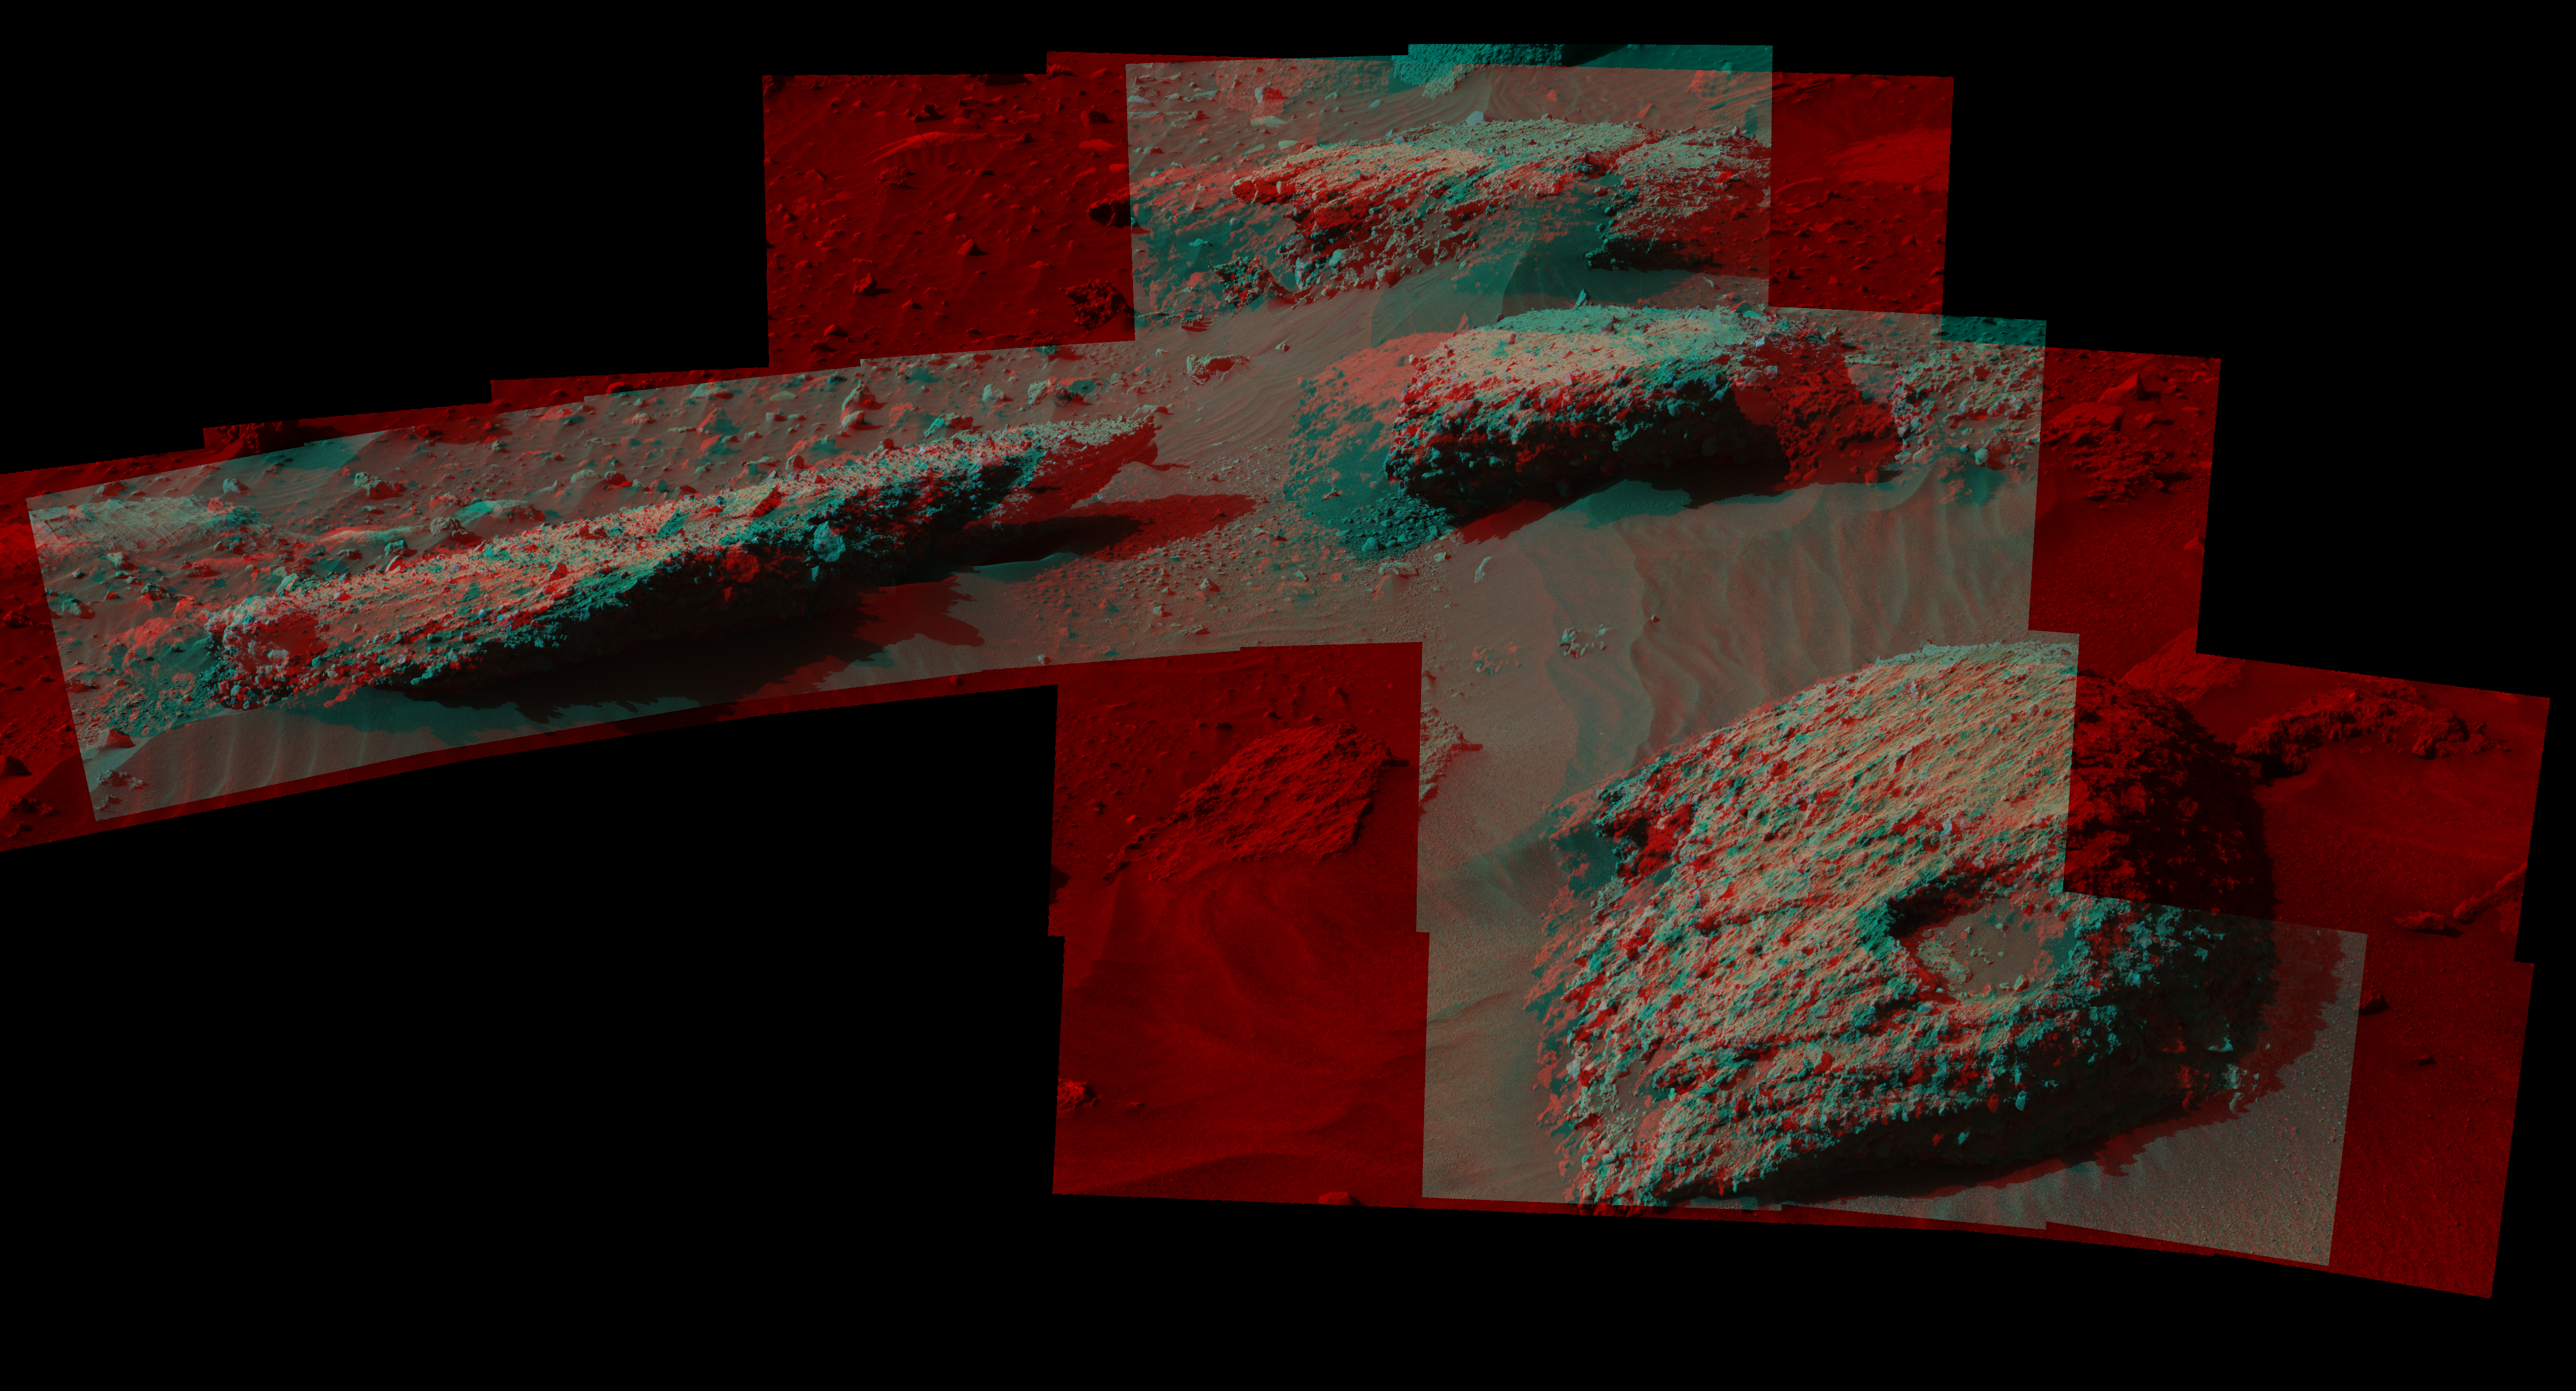

Breccia-Conglomerate Rocks on Lower Mount Sharp, Mars (Stereo)

This stereo scene from the Mast Camera (Mastcam) on NASA’s Curiosity Mars Rover shows boulders composed, in part, of pebble-size (0.2 to 2.6 inches, or 0.5 to 6.5 centimeters across) and larger rock fragments. The size and shape of the fragments provide clues to the origins of these boulders. This image is an anaglyph that appears three dimensional when viewed through red-blue glasses with the red lens on the left.

The separate right-eye and left-eye views combined into the stereo version are Figure 1 and Figure 2. Mastcam’s right-eye camera has a telephoto lens, with focal length of 100 millimeters. The left-eye camera provides a wider view, with a 34-millimeter lens.

These images were taken on July 22, 2016, during the 1,408th Martian day, or sol, of Curiosity’s work on Mars. For scale, the relatively flat rock at left is about 5 feet (1.5 meters) across. The rock in the foreground at right is informally named “Balombo.” The group of boulders is at a site called “Bimbe.”

The Curiosity team chose to drive the rover to Bimbe to further understand patches of boulders first identified from orbit and seen occasionally on the rover’s traverse. The boulders at Bimbe consist of multiple rock types. Some include pieces, or “clasts,” of smaller, older rock cemented together, called breccias or conglomerates.

The shapes of the inclusion clasts — whether they are rounded or sharp-edged — may indicate how far the clasts were transported, and by what processes. Breccias have more angular clasts, while conglomerates have more rounded clasts. As is clear by looking at these boulders, they contain both angular and rounded clasts, leading to some uncertainty about how they formed.

Conglomerate rocks such as “Hottah” [PIA17062] were inspected near Curiosity’s landing site and interpreted as part of an ancient streambed. Breccias are generally formed by consolidation of fragments under pressure. On Mars such pressure might come from crater-forming impact, or by deep burial and exhumation.

Malin Space Science Systems, San Diego, built and operates Mastcam. JPL, a division of Caltech, manages the Mars Science Laboratory Project for NASA’s Science Mission Directorate, Washington, and built the project’s Curiosity rover.

Credit: NASA/JPL-Caltech/MSSS